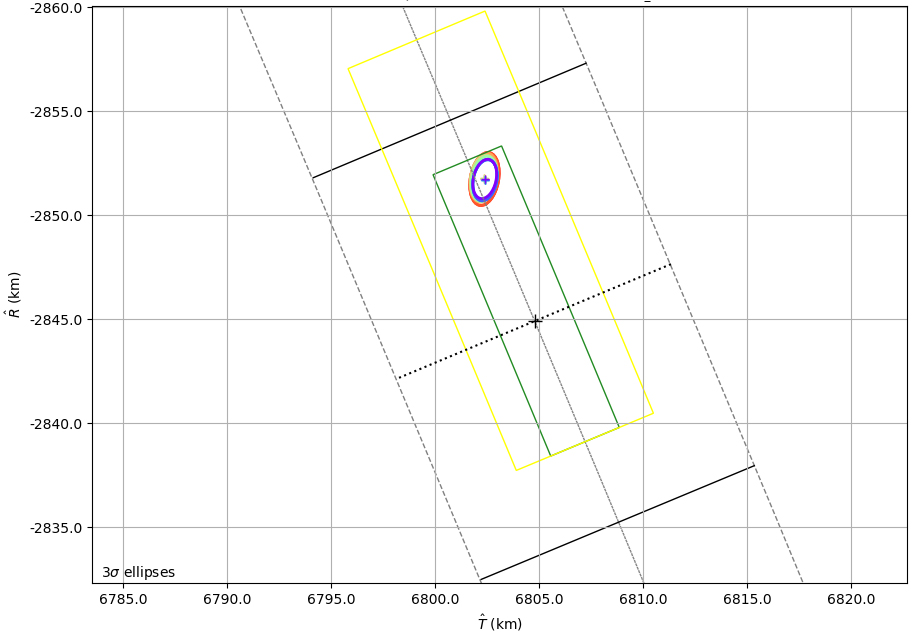

Mars 2020’s B-Plane

This graphic shows the B-Plane for NASA’s Mars 2020 Perseverance rover mission as of February 15, 2021. A B-Plane is a key performance metric that navigators for interplanetary missions use to determine the accuracy of their spacecraft’s trajectory. The entry target on the lower right of the image (black cross) depicts the point where mission navigators are targeting the Mars 2020 spacecraft to enter the Red Planet’s atmosphere. Higher up, the red, orange, green, and blue ovals depict the estimated “entry uncertainty ellipse” for the spacecraft as determined by previous navigation solutions. The inner-most ring (purple) depicts the most recent trajectory path.

NASA’s Jet Propulsion Laboratory in Southern California built and manages operations of the Mars 2020 Perseverance rover for NASA.

Credit: NASA/JPL-Caltech